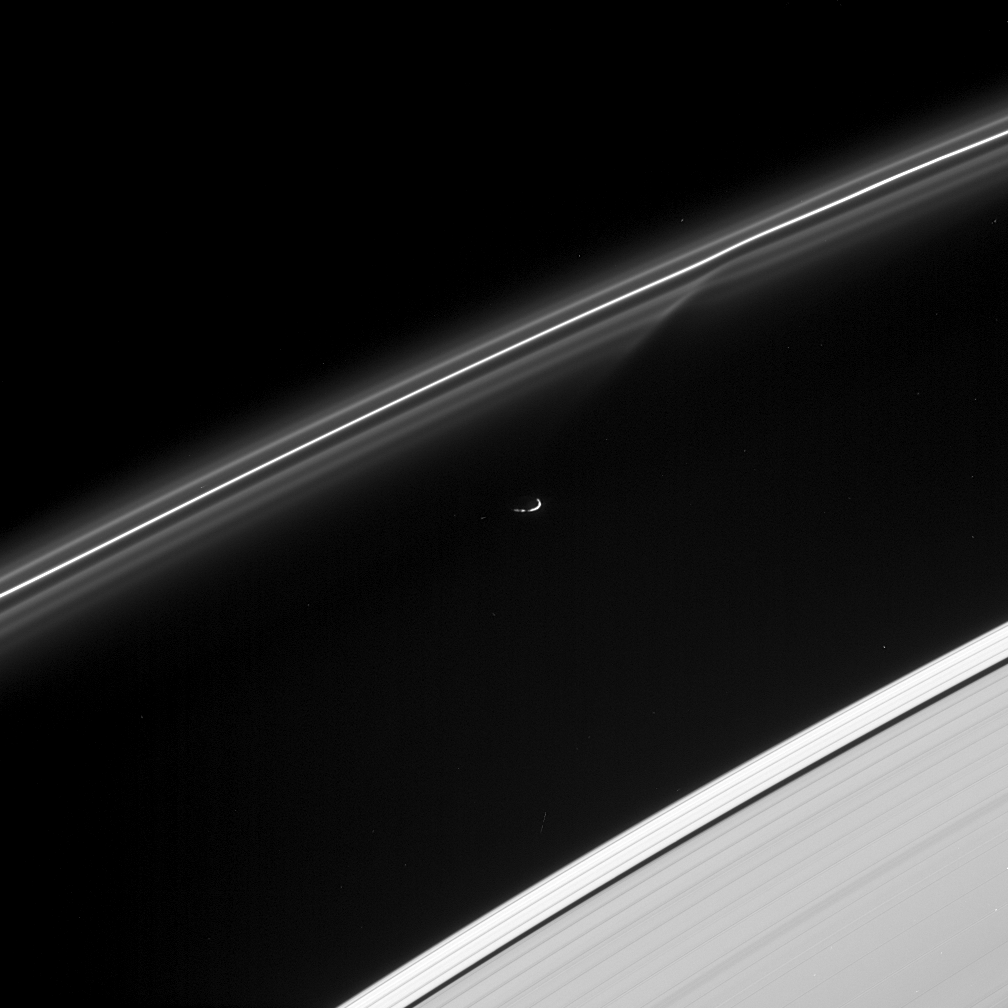

Passing Lane

Prometheus has just passed — and gravitationally disturbed — some of the fine particulate material in the F ring, creating the sheared gap visible in the inner strands of the ring. Prometheus is 102 kilometers (63 miles) across.

This view looks down from about 10 degrees above the ringplane. Prometheus and the rings are sunlit from below. At the lower right lies the outermost part of the A ring, which grows suddenly brighter outside of the 42-kilometer-wide (26-mile) Keeler Gap.

The image was taken in visible green light with the Cassini spacecraft narrow-angle camera on Aug. 2, 2005, at a distance of approximately 632,000 kilometers (392,000 miles) from Prometheus and at a Sun-Prometheus-spacecraft, or phase, angle of 122 degrees. Image scale is 4 kilometers (2 miles) per pixel.

The Cassini-Huygens mission is a cooperative project of NASA, the European Space Agency and the Italian Space Agency. The Jet Propulsion Laboratory, a division of the California Institute of Technology in Pasadena, manages the mission for NASA’s Science Mission Directorate, Washington, D.C. The Cassini orbiter was designed, developed and assembled at JPL.

Credit: NASA/JPL/Space Science Institute